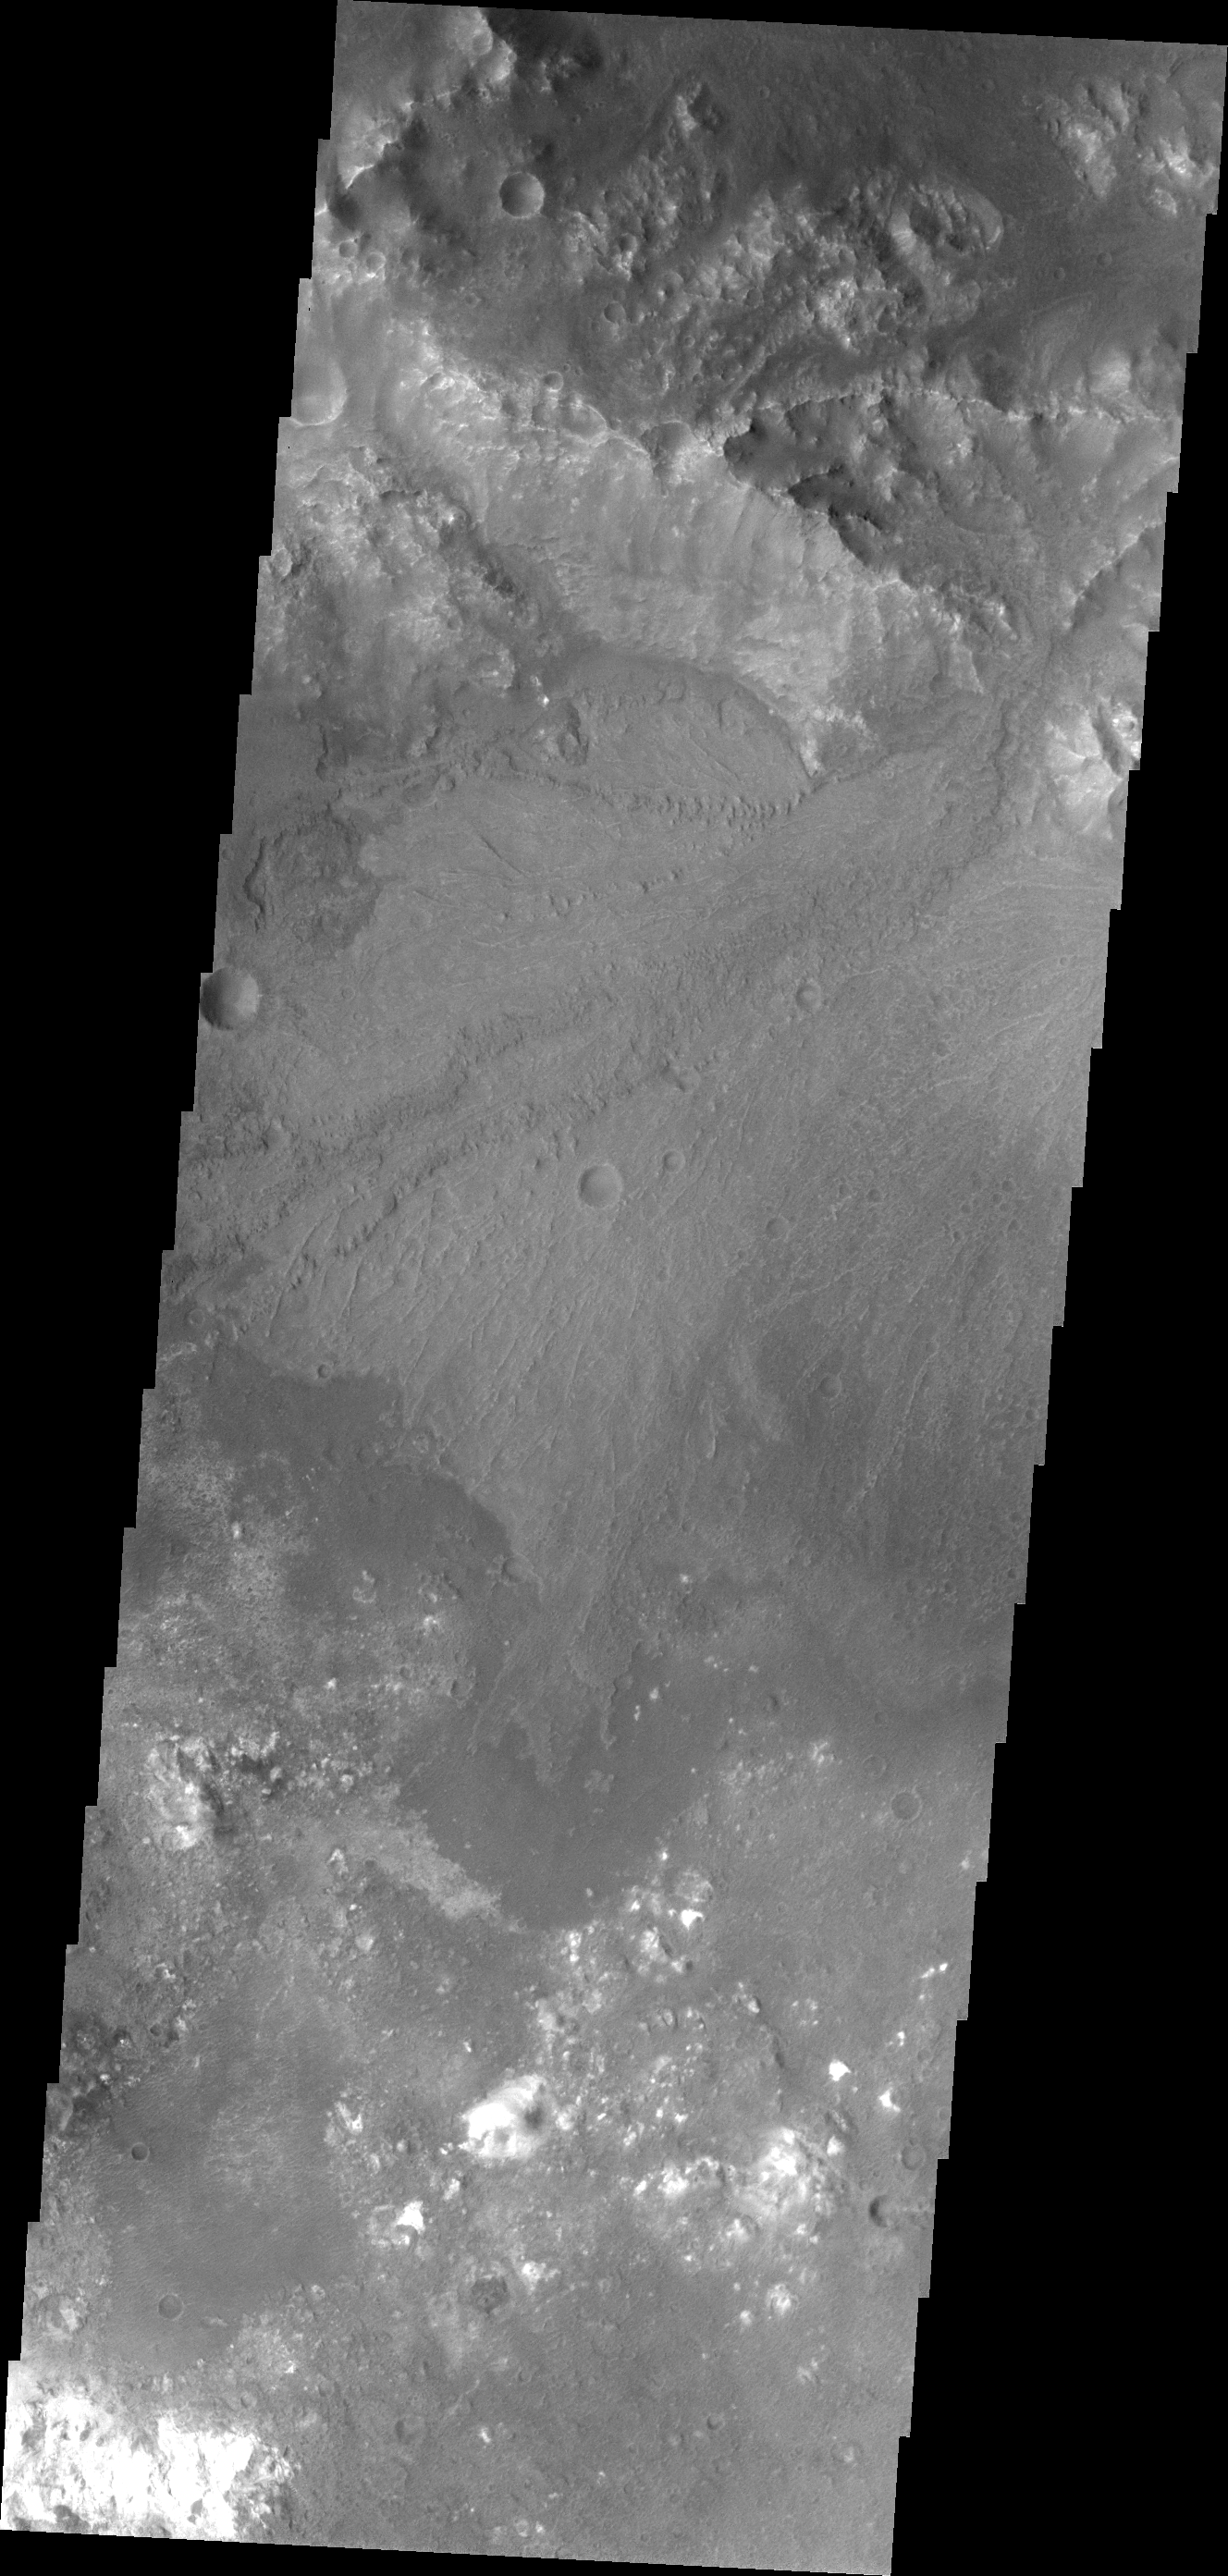

Harris Crater Delta

A beautiful delta deposit in Harris Crater is the highlighted feature in today’s VIS image.

Credit: NASA/JPL/ASU